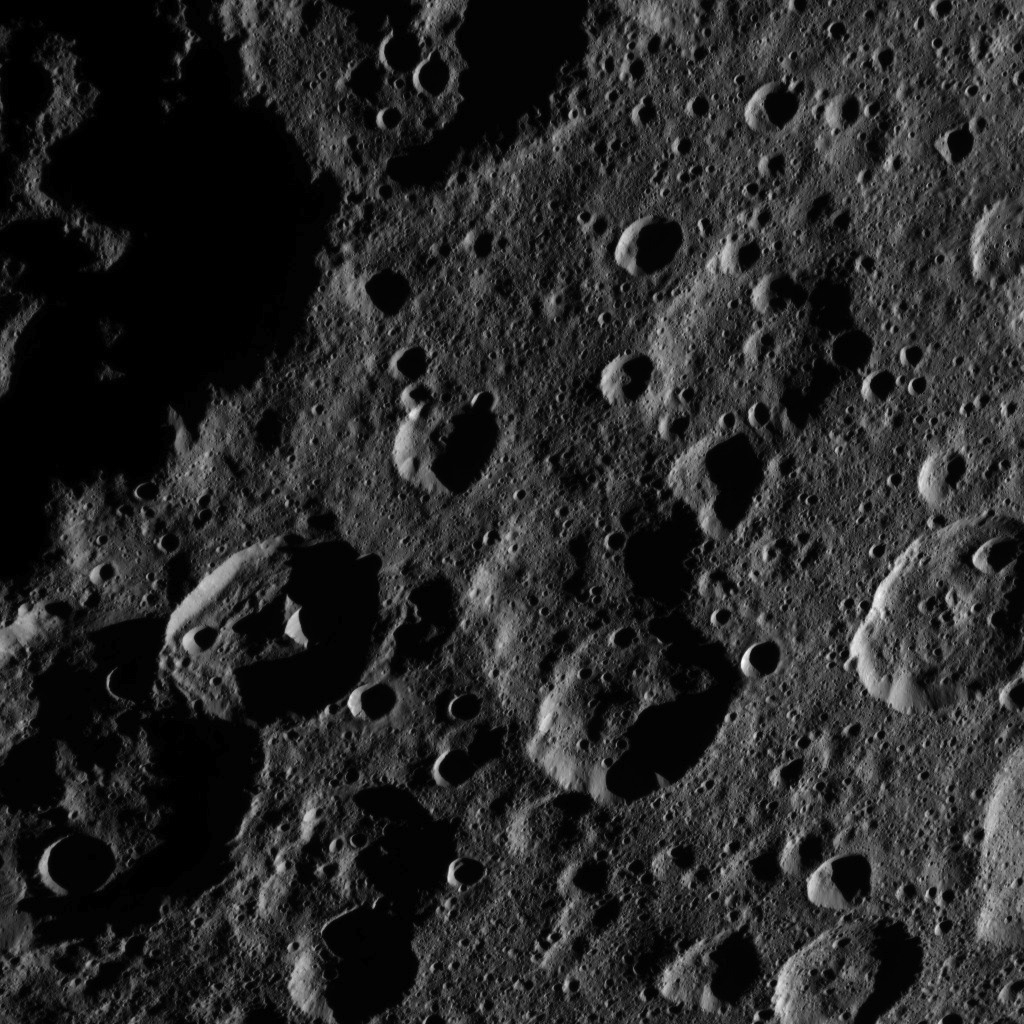

Dawn HAMO Image 47

This image, taken by NASA’s Dawn spacecraft, shows a portion of the northern hemisphere of dwarf planet Ceres from an altitude of 915 miles (1,470 kilometers). The image was taken on Sept. 22, 2015, and has a resolution of 450 feet (140 meters) per pixel.

Jarovit crater, named for the Slavic god of fertility and harvest, is seen at lower left. Its diameter is 41 miles (66 kilometers).

Dawn’s mission is managed by JPL for NASA’s Science Mission Directorate in Washington. Dawn is a project of the directorate’s Discovery Program, managed by NASA’s Marshall Space Flight Center in Huntsville, Alabama. UCLA is responsible for overall Dawn mission science. Orbital ATK, Inc., in Dulles, Virginia, designed and built the spacecraft. The German Aerospace Center, the Max Planck Institute for Solar System Research, the Italian Space Agency and the Italian National Astrophysical Institute are international partners on the mission team.

Credit: NASA/JPL-Caltech/UCLA/MPS/DLR/IDA